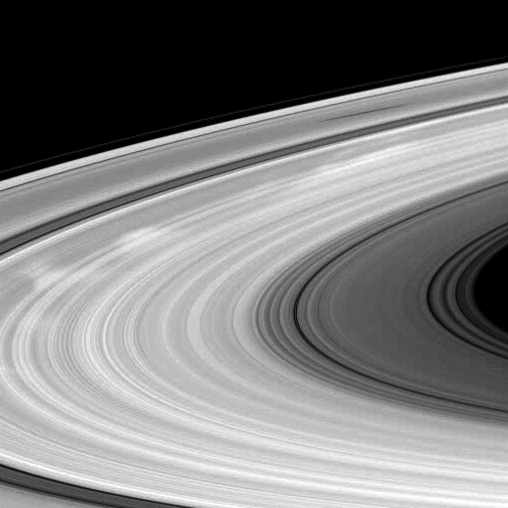

Bright Spokes, Dark Shadow

Bright spokes and the shadow of a moon grace Saturn’s B ring in this Cassini spacecraft image.

Spokes are radial markings scientists continue to study, and they can be seen here stretching from the far left to upper right of the image. Spokes appear bright when they are viewed at phase, or Sun-Saturn-spacecraft, angles higher than about 45 degrees. This image was taken at a phase angle of 50 degrees. See PIA11144 and PIA08288 to learn more.

The moon Mimas is not shown here, but its shadow appears on the rings near the top of the image. The novel illumination geometry that accompanies equinox lowers the sun’s angle to the ringplane, significantly darkens the rings, and causes out-of-plane structures to look anomalously bright and cast shadows across the rings. These scenes are possible only during the few months before and after Saturn’s equinox, which occurs only once in about 15 Earth years. Before and after equinox, Cassini’s cameras have spotted not only the predictable shadows of some of Saturn’s moons (see PIA11657), but also the shadows of newly revealed vertical structures in the rings themselves (see PIA11665).

This view looks toward the northern, sunlit side of the rings from about 9 degrees above the ringplane.The image was taken using a compression scheme that reduces the image file size on the spacecraft’s data recorder, resulting in the rings’ slightly pixelated appearance.

The image was taken in visible light with the Cassini spacecraft wide-angle camera on Jan. 11, 2010. The view was acquired at a distance of approximately 611,000 kilometers (380,000 miles) from Saturn and at a Sun-Saturn-spacecraft, or phase, angle of 50 degrees. Image scale is 66 kilometers (41 miles) per pixel.

The Cassini-Huygens mission is a cooperative project of NASA, the European Space Agency and the Italian Space Agency. The Jet Propulsion Laboratory, a division of the California Institute of Technology in Pasadena, manages the mission for NASA’s Science Mission Directorate, Washington, D.C. The Cassini orbiter and its two onboard cameras were designed, developed and assembled at JPL. The imaging operations center is based at the Space Science Institute in Boulder, Colo.

Credit: NASA/JPL/Space Science Institute